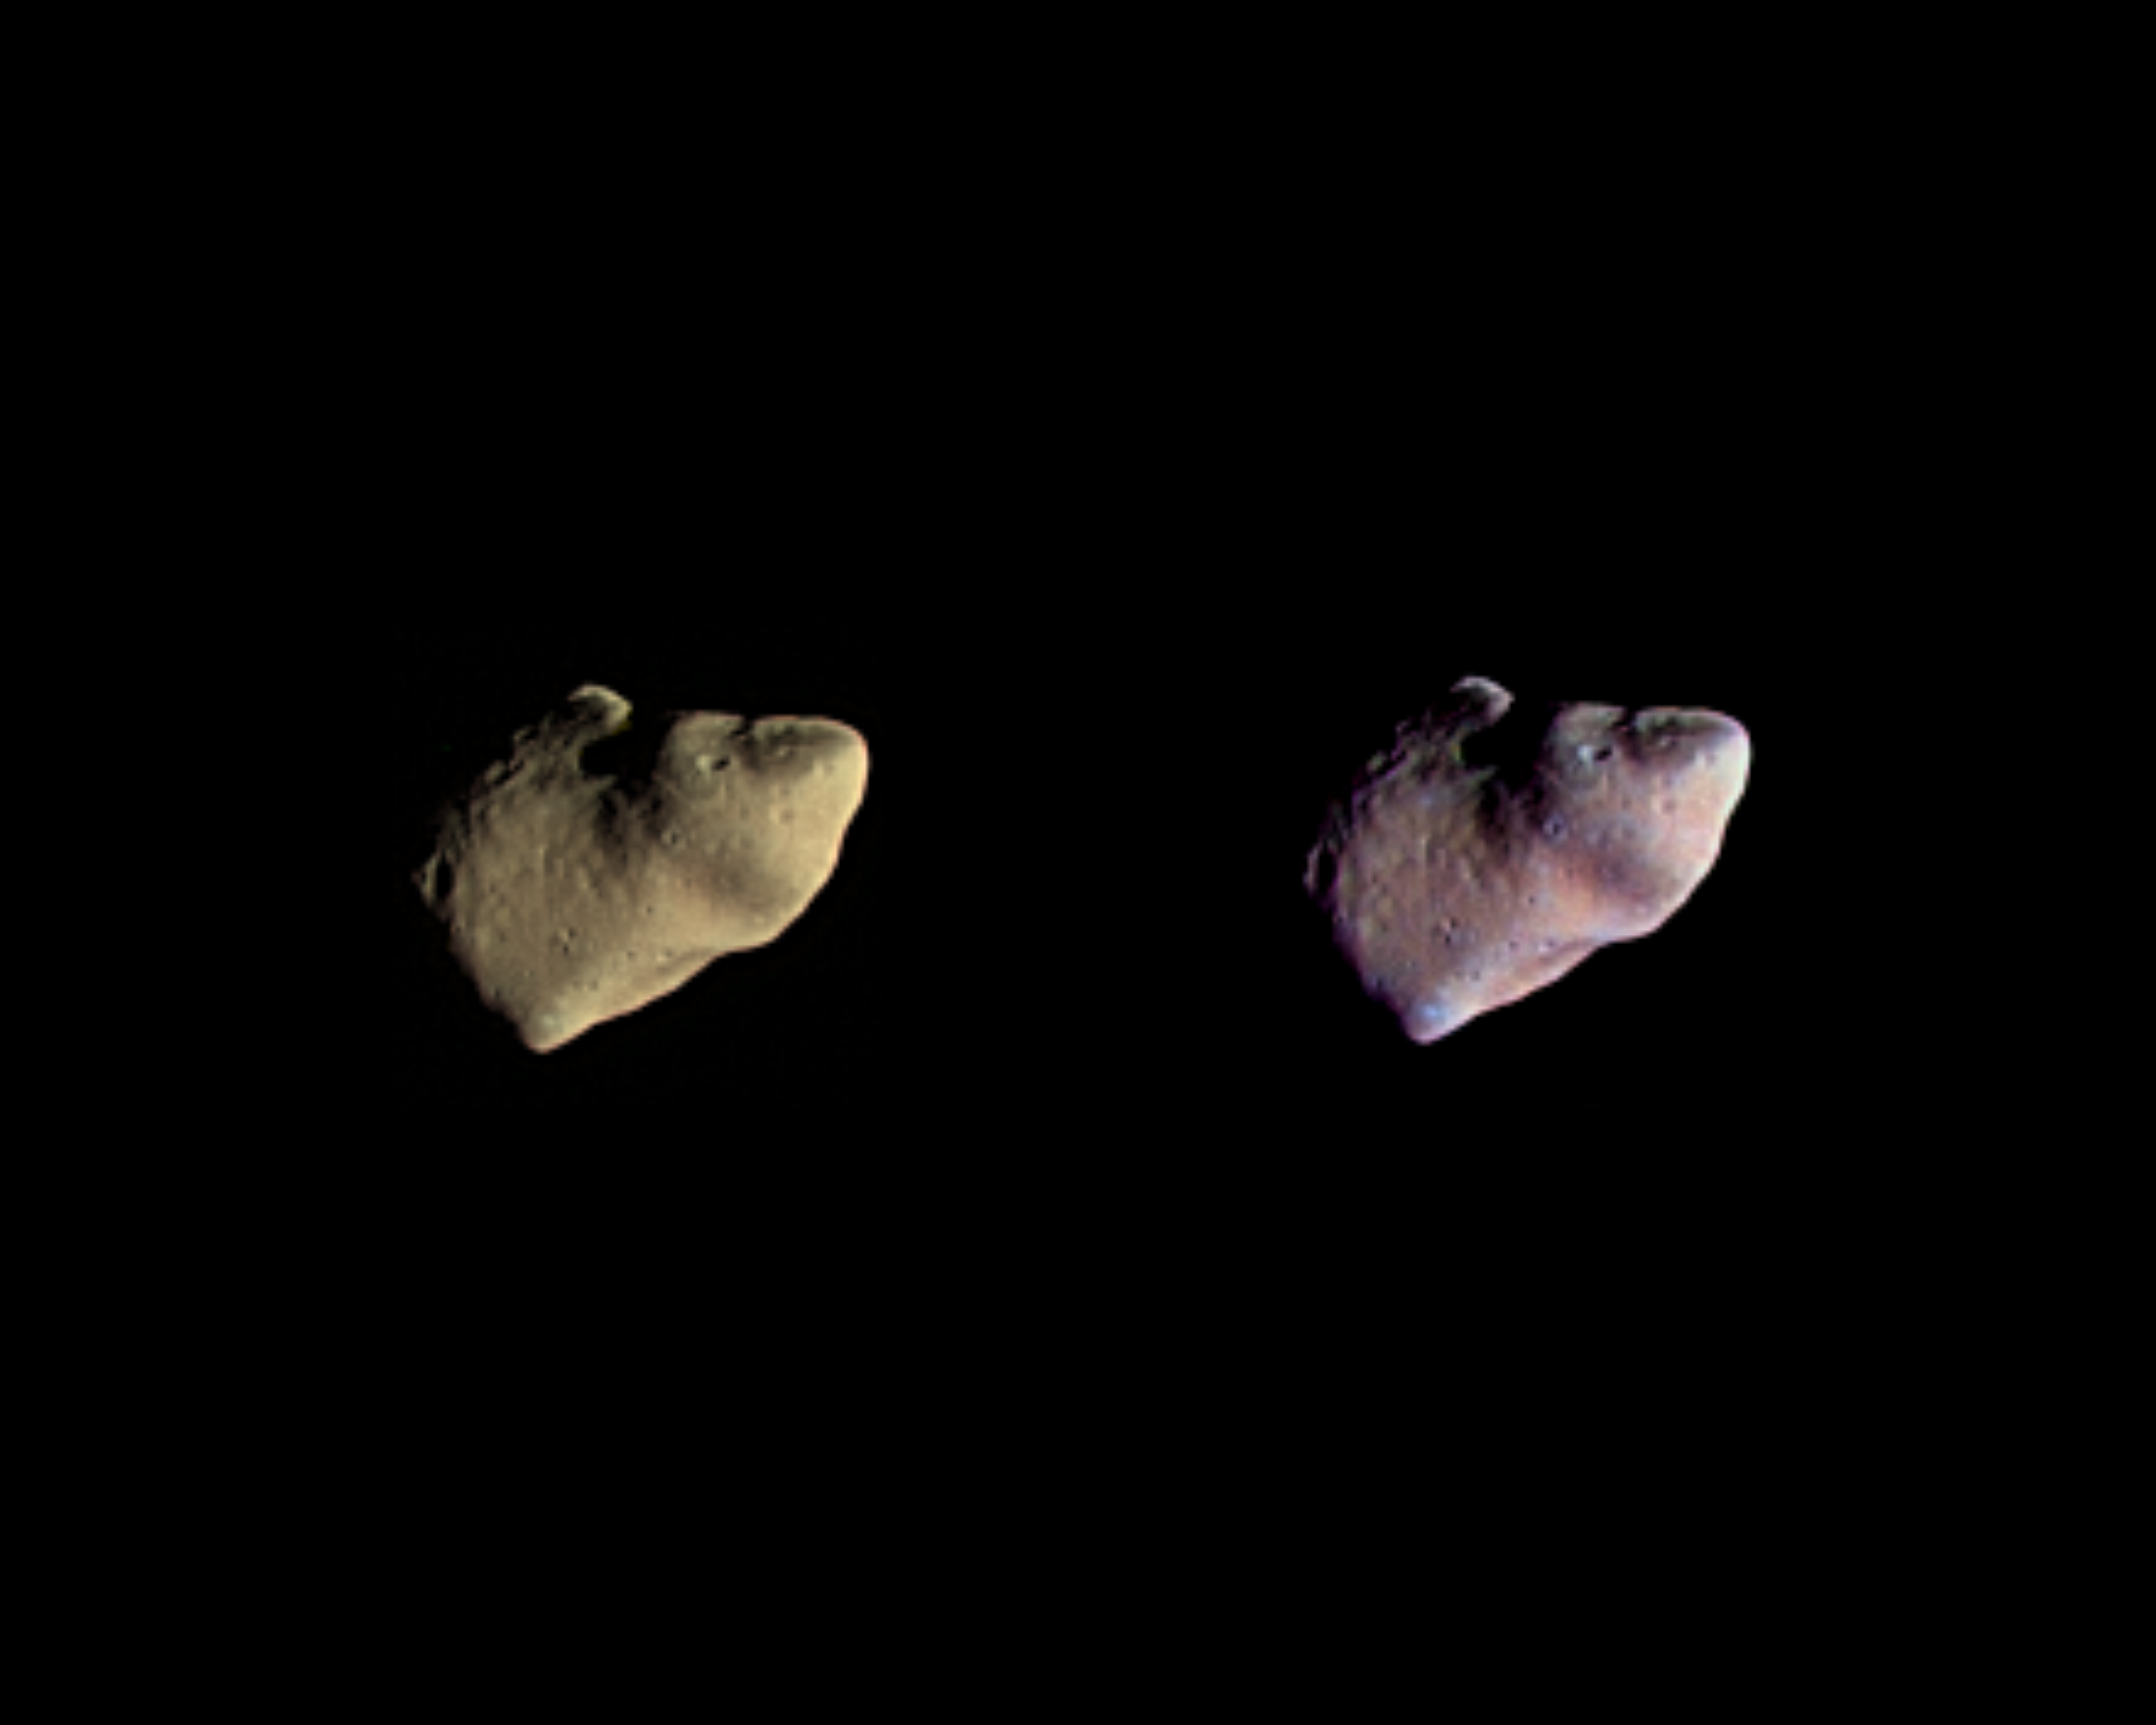

Gaspra – True and Enhanced Color

These two color views of the asteroid Gaspra were produced by combining three images taken through violet, green, and infrared filters by the Galileo spacecraft on October 29, 1991, from a distance of about 16,000 kilometers (10,000 miles). The view on the left shows Gaspra in approximately true color; the surface is covered with rocks that are somewhat less grey than those on Earth’s moon. In the version on the right, the colors were enhanced to bring out the muted color variations on the asteroid and to increase the ability to discriminate between surface features. The subtle variations in color may be due to slight differences in rock composition or to differences in the texture of the surface layer. These possibilities should be resolved once the rest of Galileo’s Gaspra data are played back in 1992. Gaspra is about 19 by 12 by 11 kilometers (12 by 7.4 by 7 miles) and irregular in shape. The illuminated portion seen in these views is about 16 by 12 kilometers. These color images were produced for the Galileo project by the U.S. Geological survey, Flagstaff, Arizona. The Galileo project whose primary mission is the exploration of the Jupiter system in 1995-97, is managed for NASA’s Office of Space Science and Applications by the Jet Propulsion Laboratory.

Credit: NASA/JPL/USGS